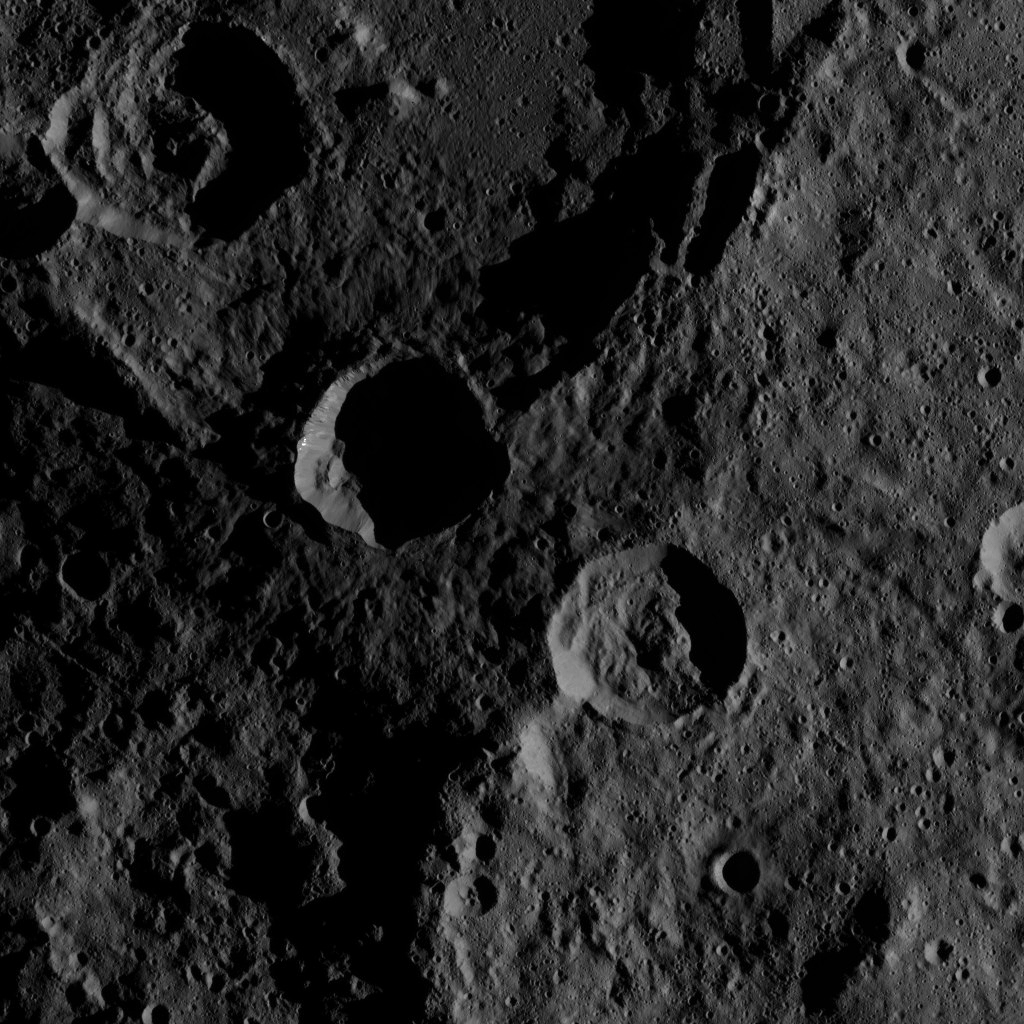

Dawn XMO2 Image 15

This southern hemisphere scene from dwarf planet Ceres encompasses parts of the craters Mondamin and Darzamat. Mondamin, which is 78 miles (126 kilometers) wide, is the large crater located in the top half of the image. Darzamat, at 57 miles (92 kilometers) wide, is at bottom-right.

Dawn took this image on Oct. 19, 2016, from its second extended-mission science orbit (XMO2), at a distance of about 920 miles (1,480 kilometers) above the surface. The image resolution is about 460 feet (140 meters) per pixel.

Dawn’s mission is managed by JPL for NASA’s Science Mission Directorate in Washington. Dawn is a project of the directorate’s Discovery Program, managed by NASA’s Marshall Space Flight Center in Huntsville, Alabama. UCLA is responsible for overall Dawn mission science. Orbital ATK, Inc., in Dulles, Virginia, designed and built the spacecraft. The German Aerospace Center, the Max Planck Institute for Solar System Research, the Italian Space Agency and the Italian National Astrophysical Institute are international partners on the mission team.

Credit: NASA/JPL-Caltech/UCLA/MPS/DLR/IDA